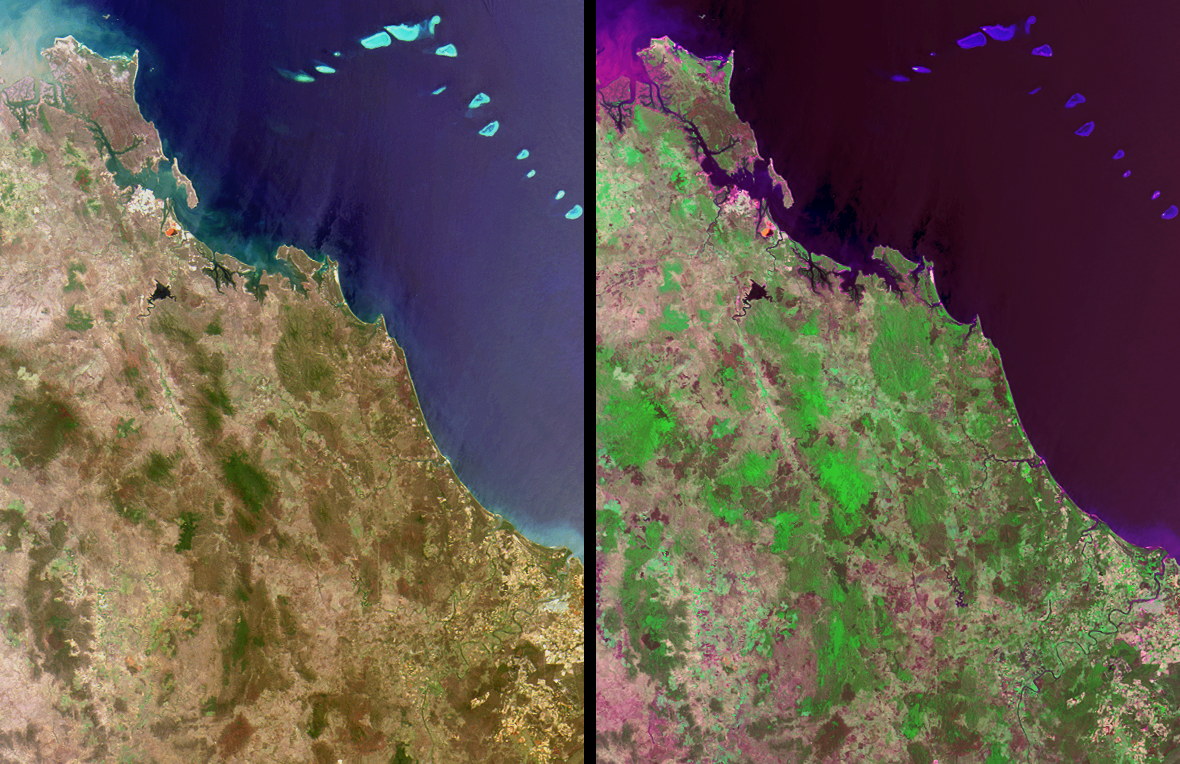

Where on Earth…? MISR Mystery Image Quiz #11:Queensland, Australia

The answers to this quiz appear in blue below each question.

1. In the upper left-hand corner, the ocean waters exhibit a murky appearance due to a large amount of sediment being discharged from a river mouth. For whom is the river named and what office did this person hold?

The Fitzroy River shown in this image is in Queensland, Australia, and reaches the sea at the town of Rockhampton. It should not be confused with a river of the same name in Western Australia. Queensland’s Fitzroy River was named in the mid 1850’s in honor of Sir Charles Fitzroy, former Governor of New South Wales and Governor-General of the Australian Colonies.

2. In the upper left-hand quadrant of these images, a small, bright reddish-orange feature is apparent near the coast in both the natural and false-color views. The cause of this reddish-orange feature is:
(A) The recurrence of a bloom of red algae.
(B) An abundance of naturally-occurring iron deposits.
(C) A modern art installation financed by a private consortium.
(D) Waste from a mineral manufacturing and refining process.

Answer: D
The reddish-orange feature is a result of residue ponds at the Boyne Island alumina plant and smelter, south of the town of Gladstone, where raw bauxite from various mines across Australia is digested to produce nearly 5 million tons of aluminum oxide per year. The red color is caused by hydroxides of iron that exist as impurities within the bauxite.

3. A distinctively-shaped, dark-colored reservoir with a sinewy river at one end is located to the south of the aforementioned reddish-orange feature. This reservoir is the main water supply for a nearby industrial and urban region. When these images were acquired, the water level within this reservoir was at about 45% of total capacity. Over the next six months, did the water level in the reservoir rise or fall?

This time of year normally marks the start of the rainy season; however, the water level of Lake Awoonga fell from about 24.5 meters to about 23.5 meters between late November 2001 and late April 2002 due to local drought conditions.

4. A small seaside town within the image area (situated just over halfway down this length of coastline) was named to commemorate the year when a group of global explorers first set foot in this locality. What is the name of the town?

The town of Seventeen-seventy is so named because in May of 1770, Captain James Cook anchored along this part of the coast and made the second onshore visit to Australian soil, and the first venture onto dry land in what is now called Queensland.

5. In the lower right-hand quadrant of these images, a large winding river flows through an agricultural region. Endemic only to the upper reaches of this and a few other nearby rivers is an endangered fish with a peculiar anatomical characteristic. Name the fish.

The Queensland (or Australian) Lungfish (Neoceratodus forsteri) is a representative of an ancient group of fishes that have survived many millions of years and is unusual because of its possession of a single lung. This fish was restricted to the Burnett River (the winding river in the lower right) and to the Mary River, but has recently been successfully reintroduced to a number of other nearby rivers.

MISR was built and is managed by NASA’s Jet Propulsion Laboratory, Pasadena, CA, for NASA’s Office of Earth Science, Washington, DC. The Terra satellite is managed by NASA’s Goddard Space Flight Center, Greenbelt, MD. JPL is a division of the California Institute of Technology.

Credit: NASA/JPL